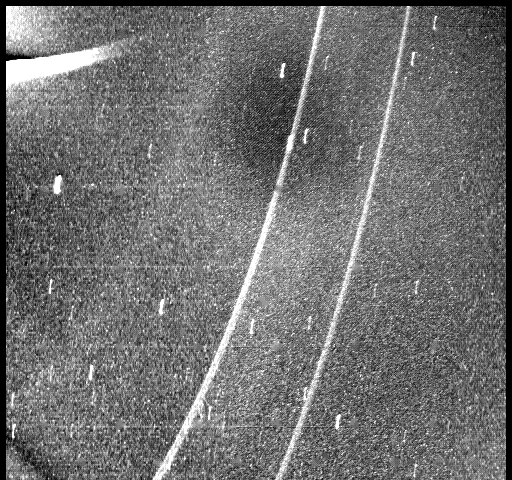

Neptune – Closest Approach

The Voyager spacecraft took this picture after closest approach to Neptune on Aug. 25 1989, using the clear filter of the wide-angle camera with an exposure time of 255 seconds. The view back towards Neptune at a phase angle of 135 degrees found the two known rings to be five to 10 times brighter than seen in backscattering during Voyager approach at much lower phase angle. This brightness increase implies a large percentage of microscopic particles within the rings. Although the dominant arc-like clump of the outer ring is not seen here, the inner ring appears brighter than the outer ring at the longitudes seen in this image. A faint sheet of material is also revealed that extends from the faint ring at a radius of 53,200 kilometers (33,000 miles). A new and even fainter ring was discovered in this image at about 41,000 kilometers (25,400 miles), seen running from the lower left corner to about one-third the way across the top of the frame. This ring is quite broad, about 2,500 kilometers (1,550 miles) in radial width. In contrast to the two previously discovered rings, this feature is quite diffuse and has no well defined radial boundaries. The Voyager imaging experiment has now detected ring material in all of the radial regions in which it has been detected by groundbased stellar occultation experiments. The Voyager spacecraft was 720,000 kilometers (446,400 miles) from Neptune at the time of this exposure. The Voyager Mission is conducted by JPL for NASA’s Office of Space Science and Applications.

Credit: NASA/JPL